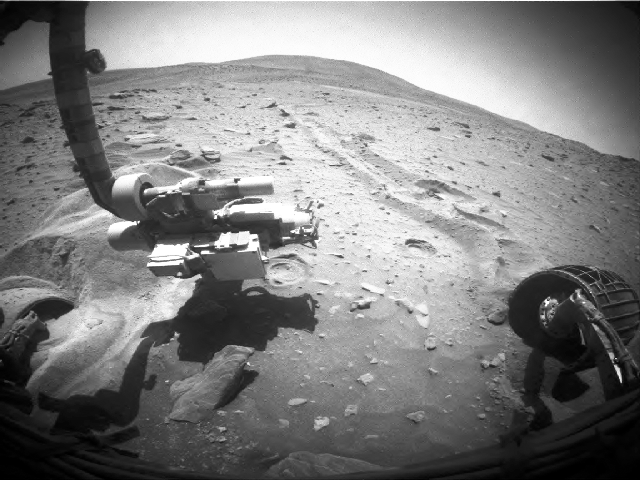

Rotations by Spirit’s Right-Front Wheel, Sol 2117

This three-frame animation aids evaluation of performance of the right-front wheel on NASA’s Mars Exploration Rover Spirit during a drive on the rover’s 2,117th Martian day, or sol (Dec. 16, 2009). This wheel, on the right side of the images, had stopped operating in March 2006 and had not been used for driving since then. However, it revolved with apparently normal motion during the first three of four driving segments on Sol 2117. It completed about 10 rotations, then it stopped early in the fourth segment of the drive. Whether it will work again on future drives is uncertain.

The three wide-angle views shown one after the other in this animation come from Spirit’s front hazard-avoidance camera. They were taken at different stages of the Sol 2117 drive. The most obvious change is in the position of shadows, a change unrelated to the wheel’s movement during the drive. The frame with the rover arm’s shadow farthest to the left is the first image in the sequence of three. The view is northward.The rover team began commanding extrication drives in November after months of Earthbound testing and analysis to develop a strategy for attempting to drive Spirit out of this soft-soil site, called “Troy.” The extrication drives are expected to make slow, if any, progress in coming weeks, and the probability of success in escaping from Troy is uncertain.

Credit: NASA/JPL-Caltech